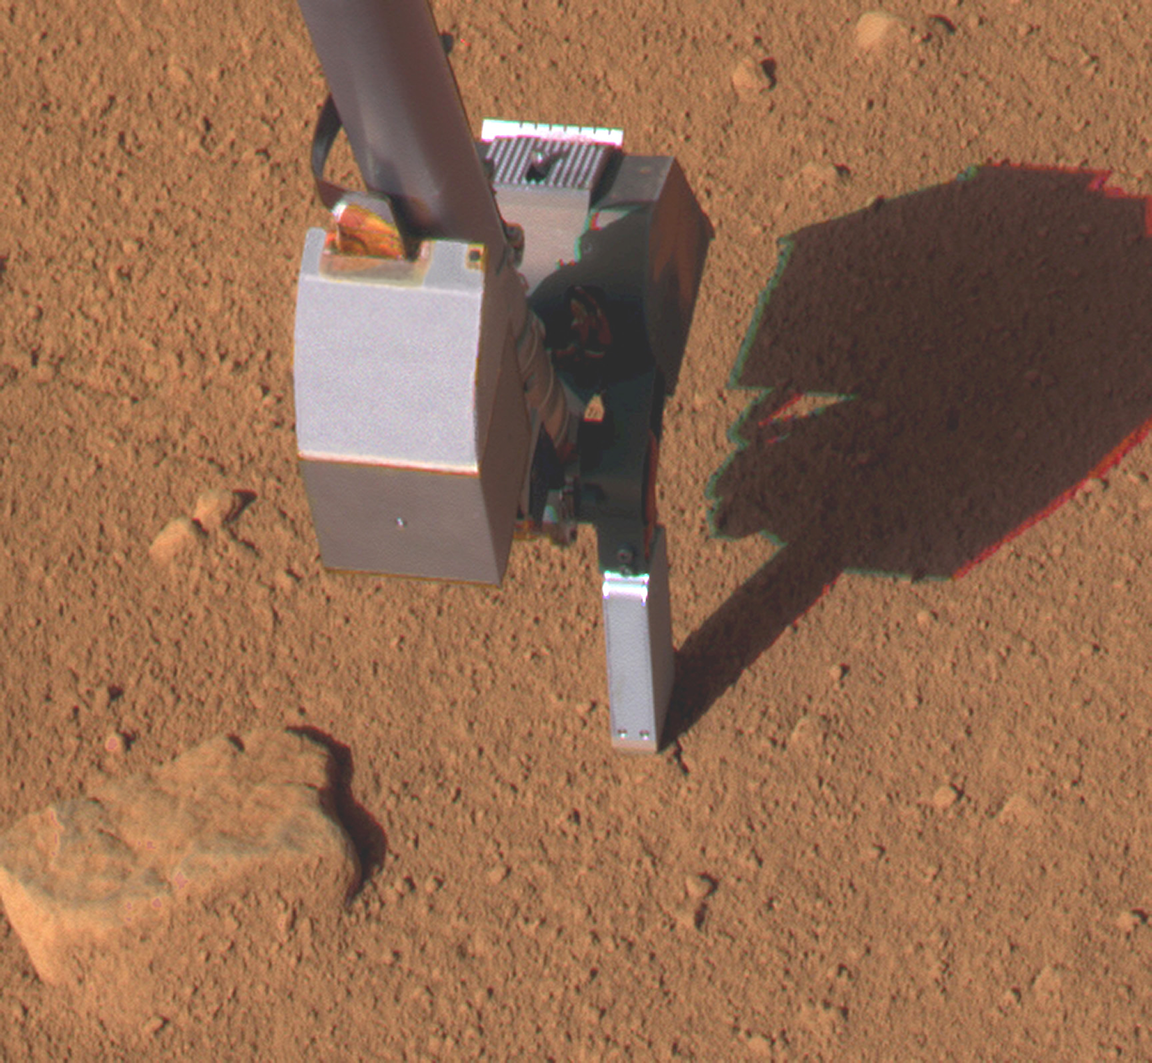

Conductivity Probe Inserted in Martian Soil, Sol 46

This image taken by the Surface Stereo Imager on NASA’s Phoenix Mars Lander shows the lander’s Thermal and Electrical Conductivity Probe (TECP), at the end of the Robotic Arm, on the 46th Martian day, or sol, of the mission (July 11, 2008).

The TECP is inserted at a site called Vestri, which was monitored several times over the course of the mission. The probe’s measurements at this site yielded evidence that water was exchanged, daily and seasonally, between the soil and atmosphere.

The Phoenix Mission is led by the University of Arizona, Tucson, on behalf of NASA. Project management of the mission is by NASA’s Jet Propulsion Laboratory, Pasadena, Calif. Spacecraft development is by Lockheed Martin Space Systems, Denver.

Photojournal Note: As planned, the Phoenix lander, which landed May 25, 2008 23:53 UTC, ended communications in November 2008, about six months after landing, when its solar panels ceased operating in the dark Martian winter.

Credit: NASA/JPL-Caltech/University of Arizona/Texas A&M University